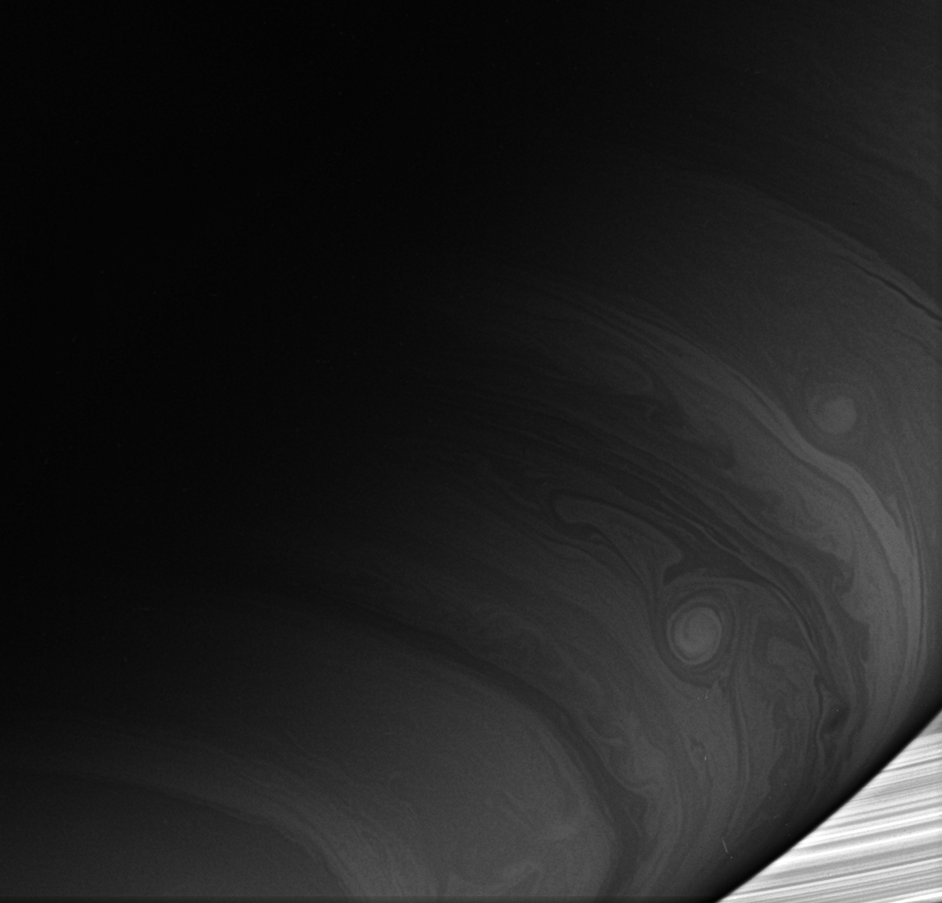

Agitators of the Atmosphere

Two bright vortices roll across the cloud-lined face of Saturn, where winds howl at high speeds never experienced on Earth.

This view was acquired at about the same time as PIA08864 but the planet appears darker here. This is because the spectral filter used to acquire this image looks at a part of the spectrum where methane absorption in Saturn’s atmosphere is stronger. Thus, photons do not penetrate as deep into the Saturn atmosphere as they do at the wavelengths observed in PIA08864. Since more photons are absorbed here, the planet looks darker.

The icy particles composing the rings do not contain methane, and therefore appear bright relative to Saturn.

The image was taken using a spectral filter sensitive to wavelengths of infrared light centered at 862 nanometers. The view was obtained using the Cassini spacecraft wide-angle camera on Dec. 13, 2006 at a distance of approximately 775,000 kilometers (481,000 miles) from Saturn. Image scale is 43 kilometers (27 miles) per pixel.

The Cassini-Huygens mission is a cooperative project of NASA, the European Space Agency and the Italian Space Agency. The Jet Propulsion Laboratory, a division of the California Institute of Technology in Pasadena, manages the mission for NASA’s Science Mission Directorate, Washington, D.C. The Cassini orbiter and its two onboard cameras were designed, developed and assembled at JPL. The imaging operations center is based at the Space Science Institute in Boulder, Colo.

Credit: NASA/JPL/Space Science Institute